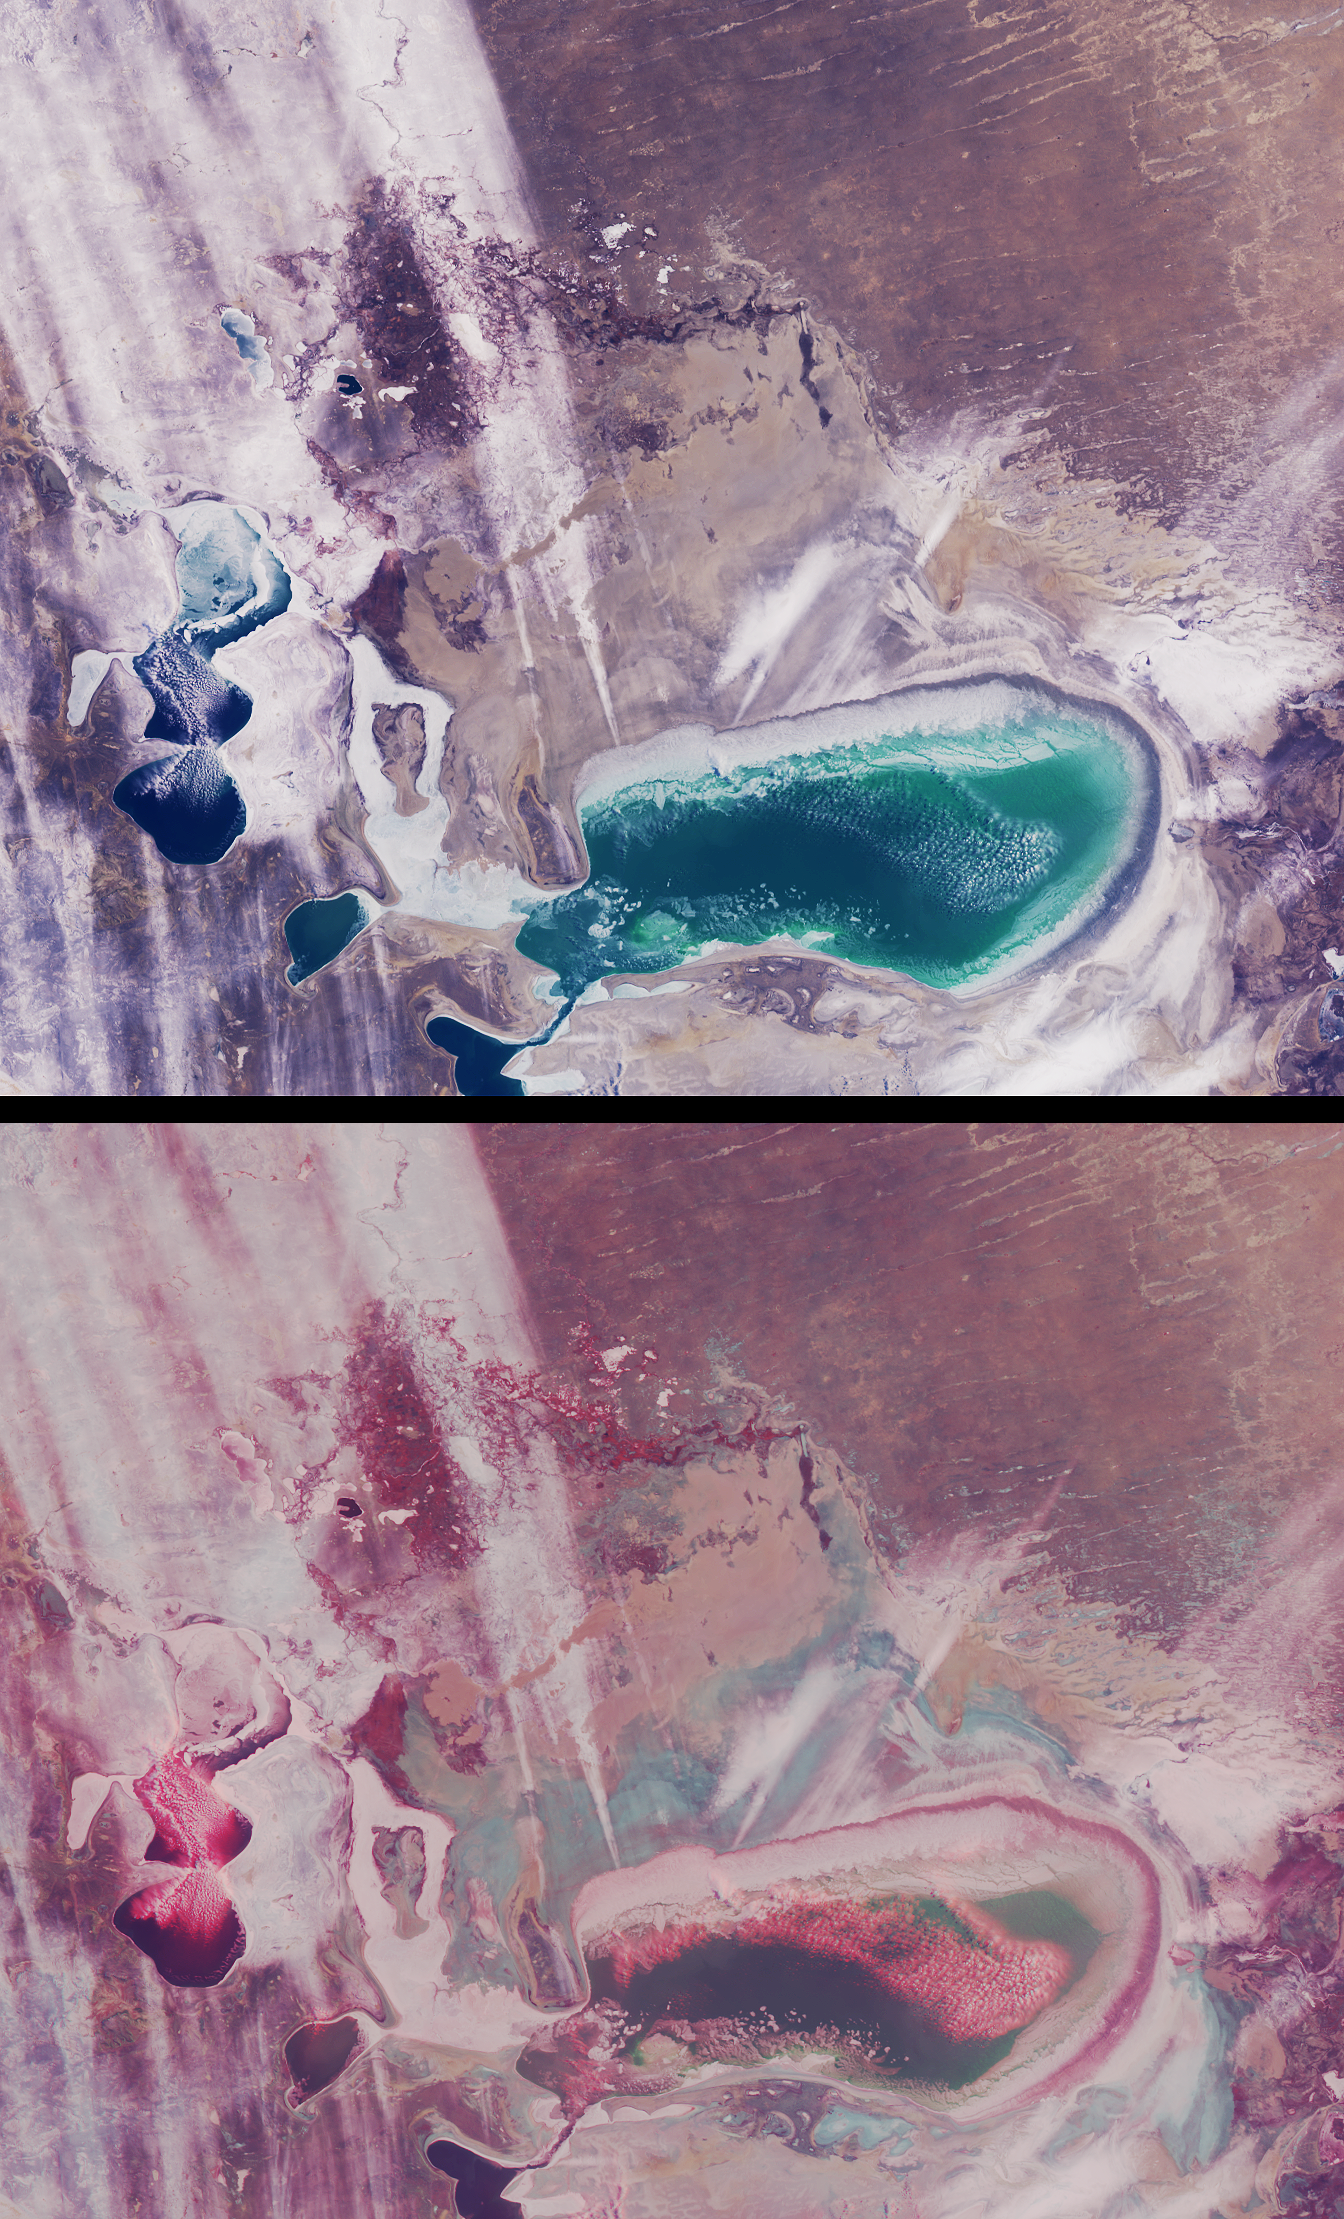

Windswept Shores of the Aral Sea

As recently as the 1960’s the Aral Sea of Kazakhstan and Uzbekistan was the fourth-largest inland sea in the world. Since then, its water volume has dropped by about 80% due to extensive irrigation systems developed during the Soviet era to produce cotton and other crops. What was once a single body of water has now separated into several smaller seas. Since the separation of the Little Aral from the Large Aral in 1987, the shores of what had once been an island in the middle of the Large Aral (Vozrozhdeniya Island) have expanded to form a land bridge that almost completely separates the eastern and western parts of the Large Aral. These views from the Multi-angle Imaging SpectroRadiometer (MISR) portray the Little Aral and the eastern Large Aral at the onset of winter, on December 3, 2002.

A natural-color view from MISR’s nadir camera is shown at top, while the bottom panel is a 3D stereo anaglyph in which red-band data from the 60-degree forward-viewing camera is combined with green and blue-band data from the nadir (vertical-viewing) camera. To facilitate stereo viewing, the images have been rotated so that north is toward the left and east is toward the top. Viewing the anaglyph in 3D requires the use of red-blue glasses, with the red filter placed over your left eye. Information on ordering glasses can be found at The Little Aral Sea is located near the left-hand edge of these images, and the eastern portion of the Large Aral is below image center.

Of the two major rivers that once fed the Aral Sea, the freshwater contribution from the Amu Darya River is now negligible. The Syr Darya River now only feeds the Little Aral. Depletion of the Aral Sea has led to soil and water salination and agrochemical contamination. The retreating shoreline leaves the surface encrusted with salt and with agrochemicals brought in by the rivers. As the Sea’s moderating climatic influence has diminished, temperature variations in the region have altered, resulting in colder winters and hotter, drier summers. When strong westerly winds occur, large quantities of saline dust (and agrochemical toxins) can travel several hundred kilometers.

In these images, several groups of low cumulus clouds are clustered over open bodies of water and are identifiable in the stereo view by their height above the surface. A number of large white streaks extend eastward toward the Kyzylkum desert. Although their altitude cannot be ascertained from the nadir image, the stereo anaglyph shows that they are close to, or at, the surface. Several of these features originate from the eastern edge of the Large Aral, and may be associated with windblown snow and/or salt particles carried aloft.

The Multi-angle Imaging SpectroRadiometer observes the daylit Earth continuously and every 9 days views the entire globe between 82 degrees north and 82 degrees south latitude. These data products were generated from a portion of the imagery acquired during Terra orbit 15741. The panels cover an area of about 370 kilometers x 300 kilometers, and use data from blocks 53 to 56 within World Reference System-2 path 160.

MISR was built and is managed by NASA’s Jet Propulsion Laboratory, Pasadena, CA, for NASA’s Office of Earth Science, Washington, DC. The Terra satellite is managed by NASA’s Goddard Space Flight Center, Greenbelt, MD. JPL is a division of the California Institute of Technology.

Credit: NASA/JPL